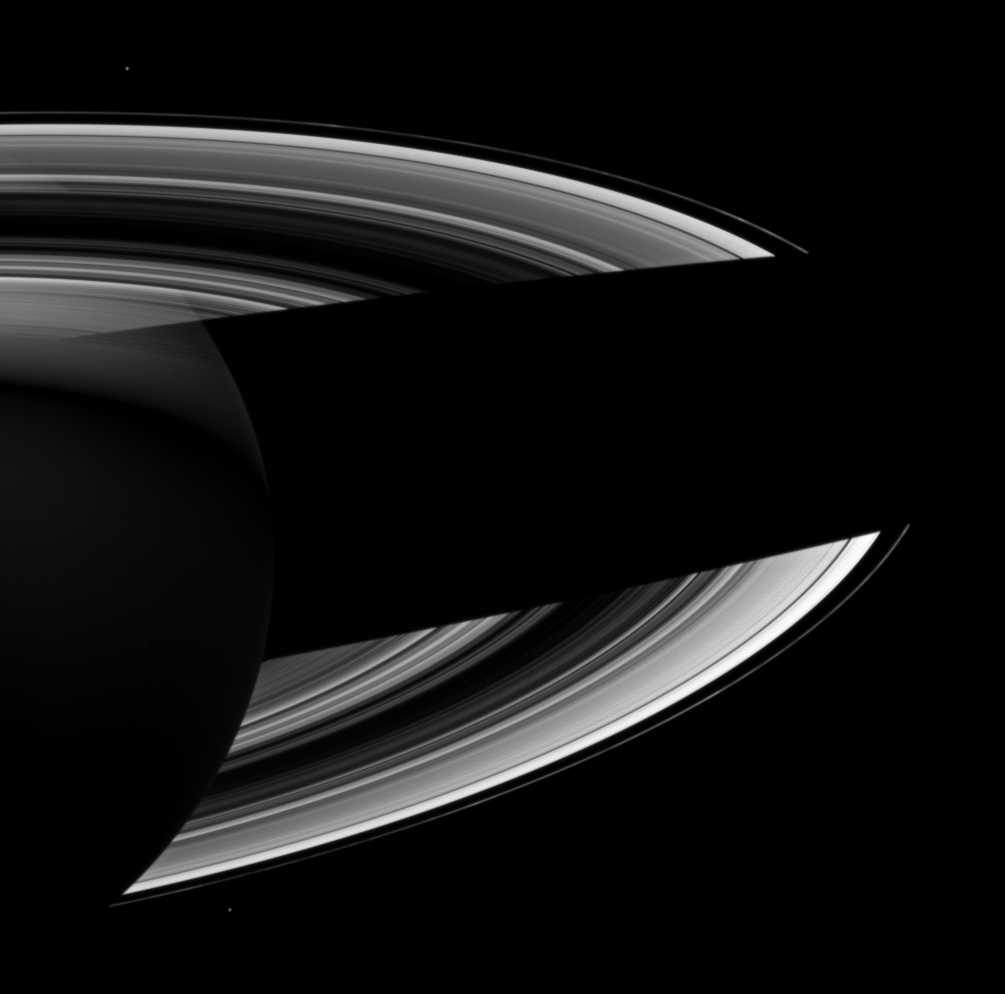

Night Side Rings

Saturn casts a wide shadow across its rings in this Cassini spacecraft view which looks toward the darkened southern hemisphere of the night side of the planet.

See PIA12734 and PIA12705 to see other dramatic views depicting and explaining the interplay of sunlight between Saturn and its rings.

Janus (111 miles, or 179 kilometers across) appears as a small white dot in the bottom left of the view, beyond the rings. Epimetheus (70 miles, or 113 kilometers across) appears in the top left.

This view looks toward the southern, unilluminated side of the rings from about 20 degrees below the ringplane.

The image was taken in visible light with the Cassini spacecraft wide-angle camera on June 24, 2012. The view was acquired at a distance of approximately 1.2 million miles (2 million kilometers) from Saturn and at a Sun-Saturn-spacecraft, or phase, angle of 103 degrees. Image scale is 71 miles (115 kilometers) per pixel.

The Cassini-Huygens mission is a cooperative project of NASA, the European Space Agency and the Italian Space Agency. The Jet Propulsion Laboratory, a division of the California Institute of Technology in Pasadena, manages the mission for NASA’s Science Mission Directorate, Washington, D.C. The Cassini orbiter and its two onboard cameras were designed, developed and assembled at JPL. The imaging operations center is based at the Space Science Institute in Boulder, Colo.

Credit: NASA/JPL-Caltech/Space Science Institute